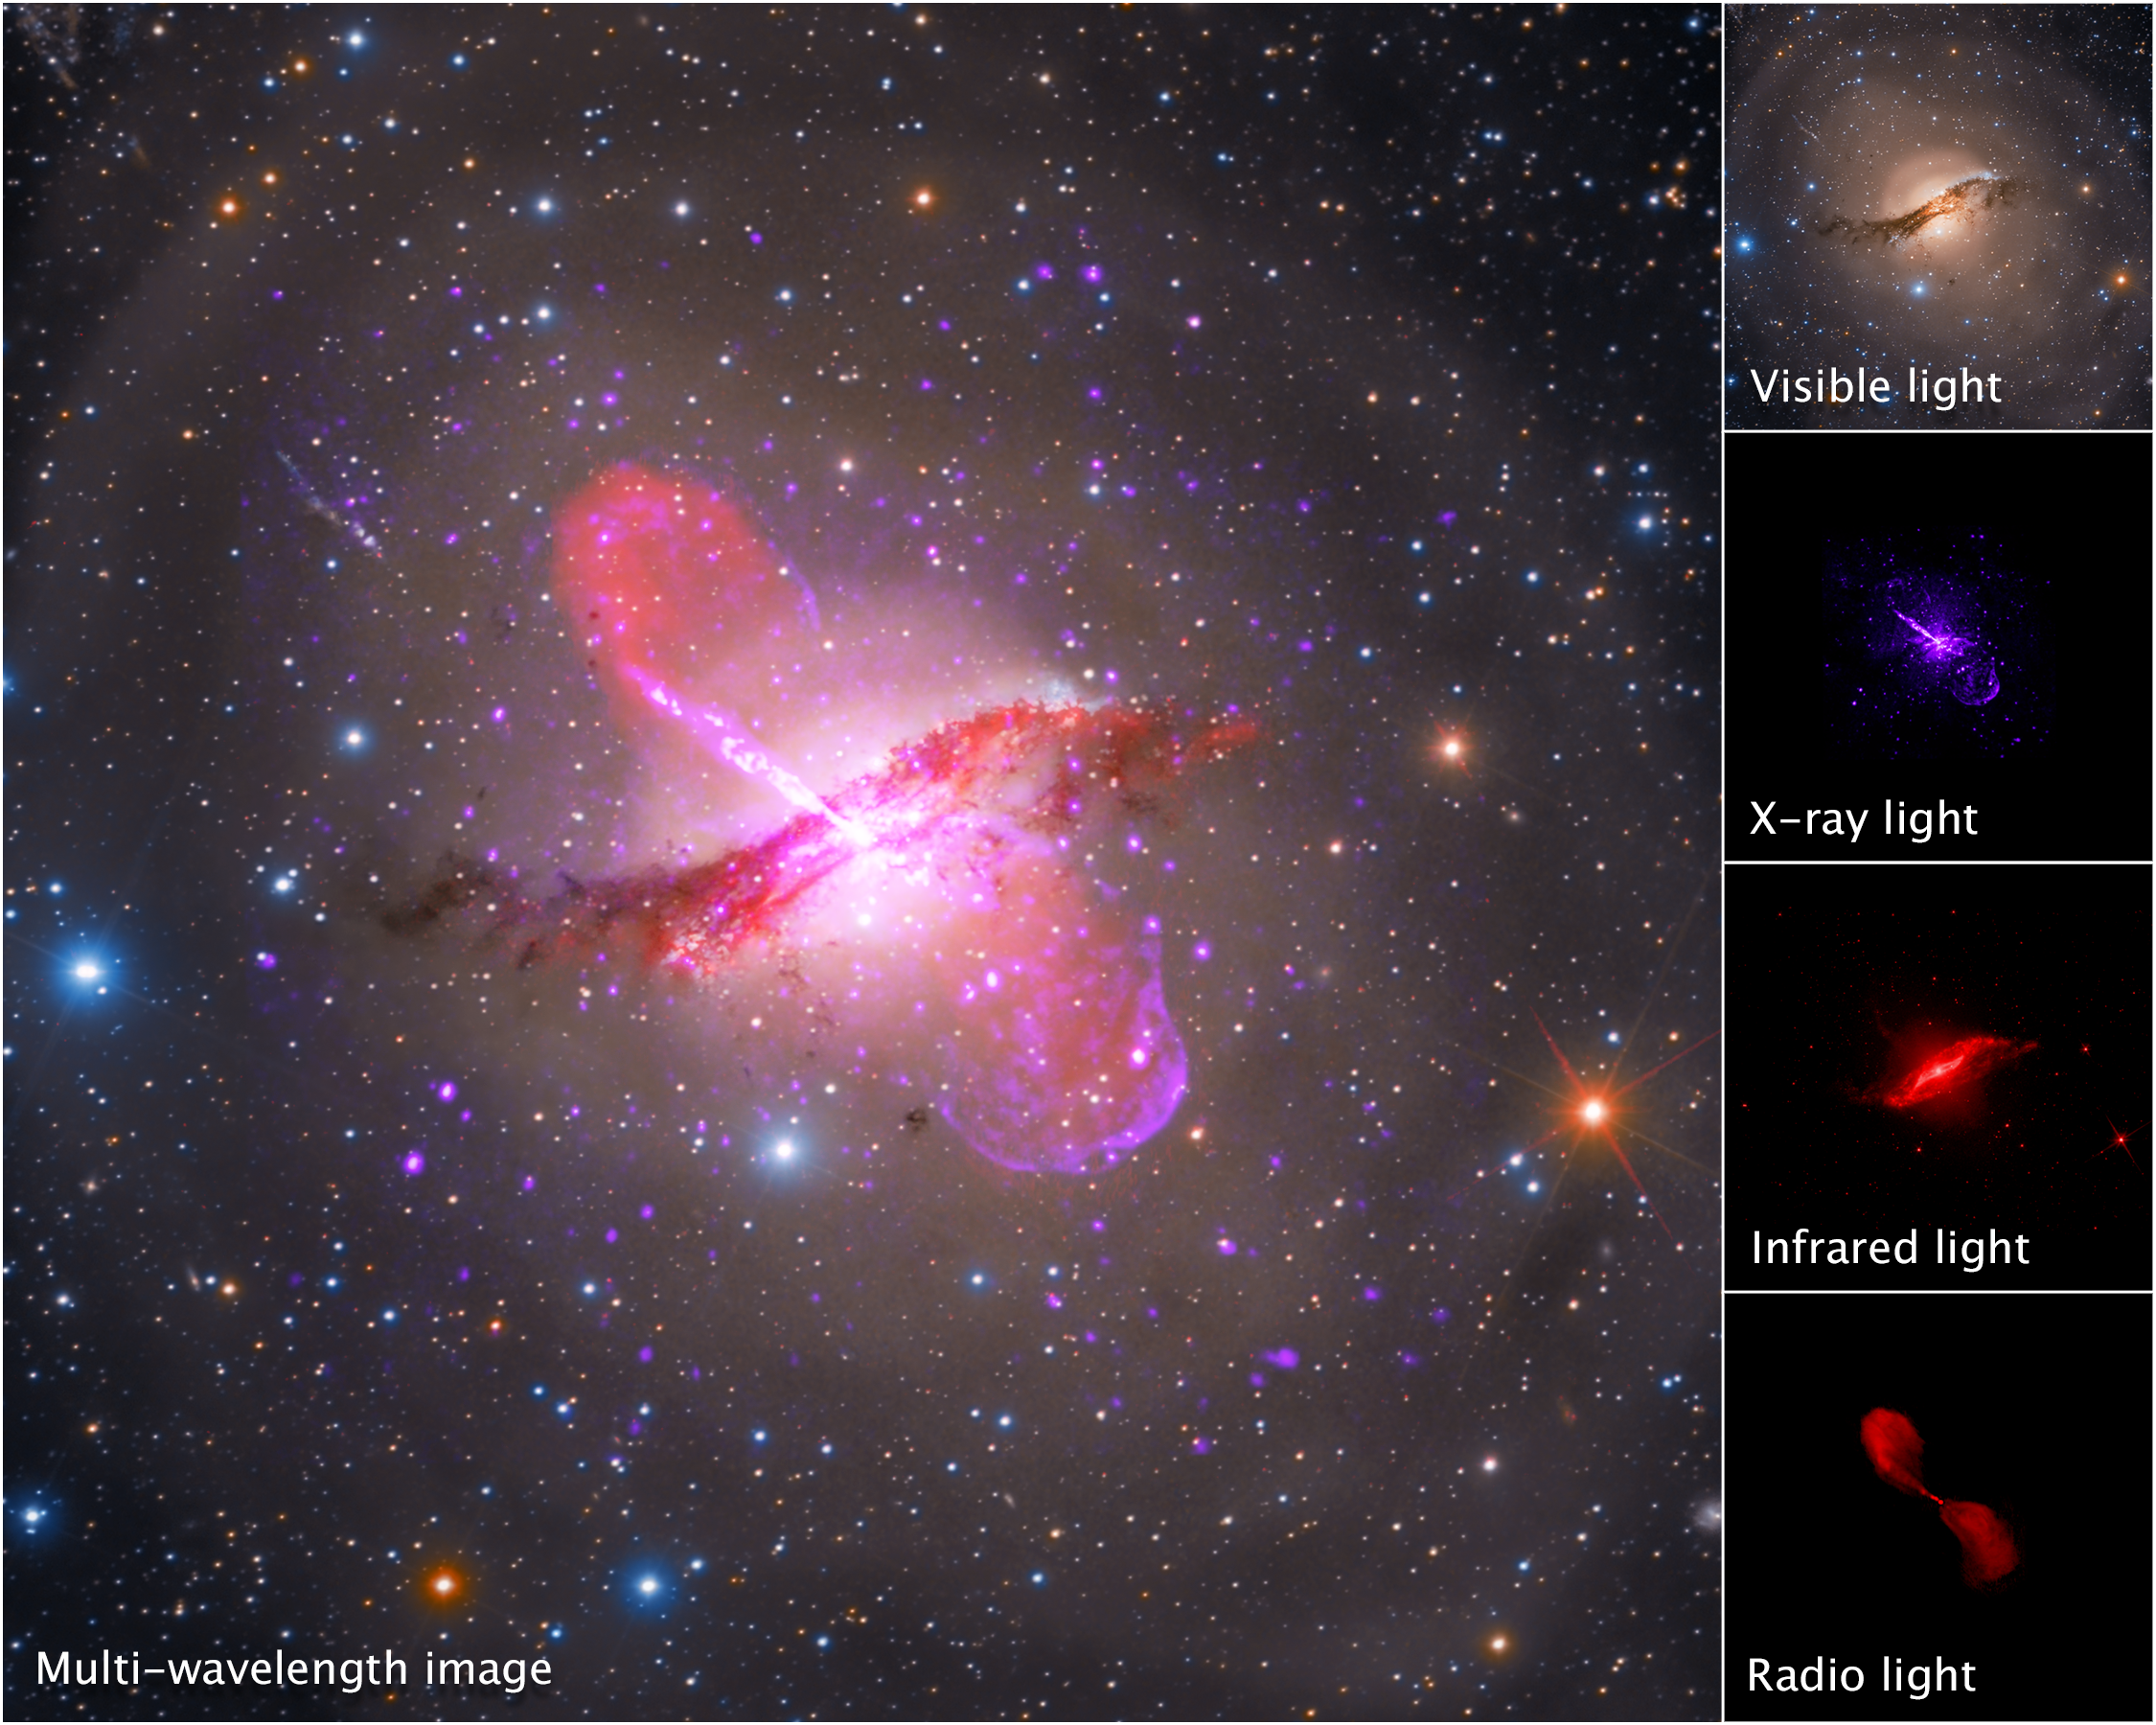

Centaurus A in Different Wavelengths (Hubble, Spitzer, Chandra, VLA)

A breakdown of a multi-wavelength image of galaxy Centaurus A shows light collected by Hubble (visible), Chandra (X-ray), Spitzer (infrared), and the Very Large Array (radio). Centaurus A's dusty core is apparent in visible light, but its jets are best viewed in X-ray and radio light. With upcoming observations from NASA's James Webb Space Telescope in infrared light, researchers hope to better pinpoint the mass of the galaxy's central supermassive black hole as well as evidence that shows where the jets were ejected.

Credit: Image: NASA, CXC, SAO, Astrophotography by Rolf Olsen, NASA-JPL, Caltech, NRAO, AUI, NSF, UOH, M. Hardcastle